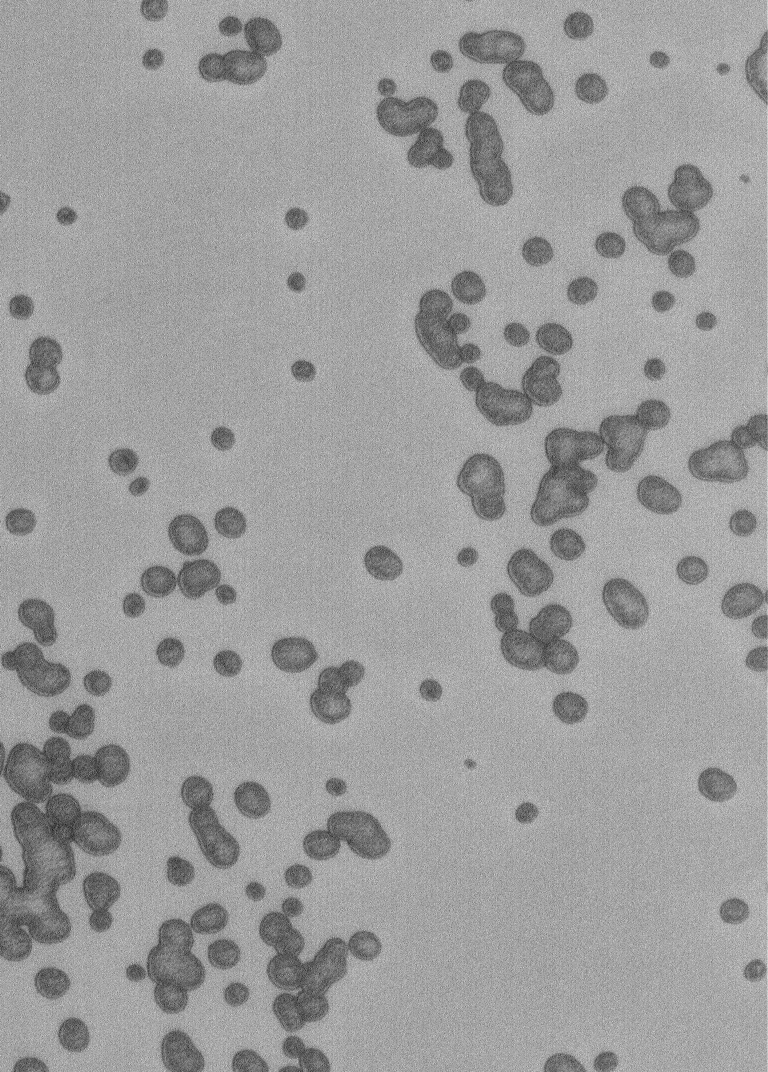

Polar Pits

25 February 2005
This Mars Global Surveyor (MGS) Orbiter Camera (MOC) image shows pits formed by sublimation in the frozen carbon dioxide of the martian south polar residual cap.

Location near: 87.0°S, 108.1°W
Image width: ~1 km (~0.6 mi)
Illumination from: upper left
Season: Southern Summer

Credit: NASA/JPL/Malin Space Science Systems